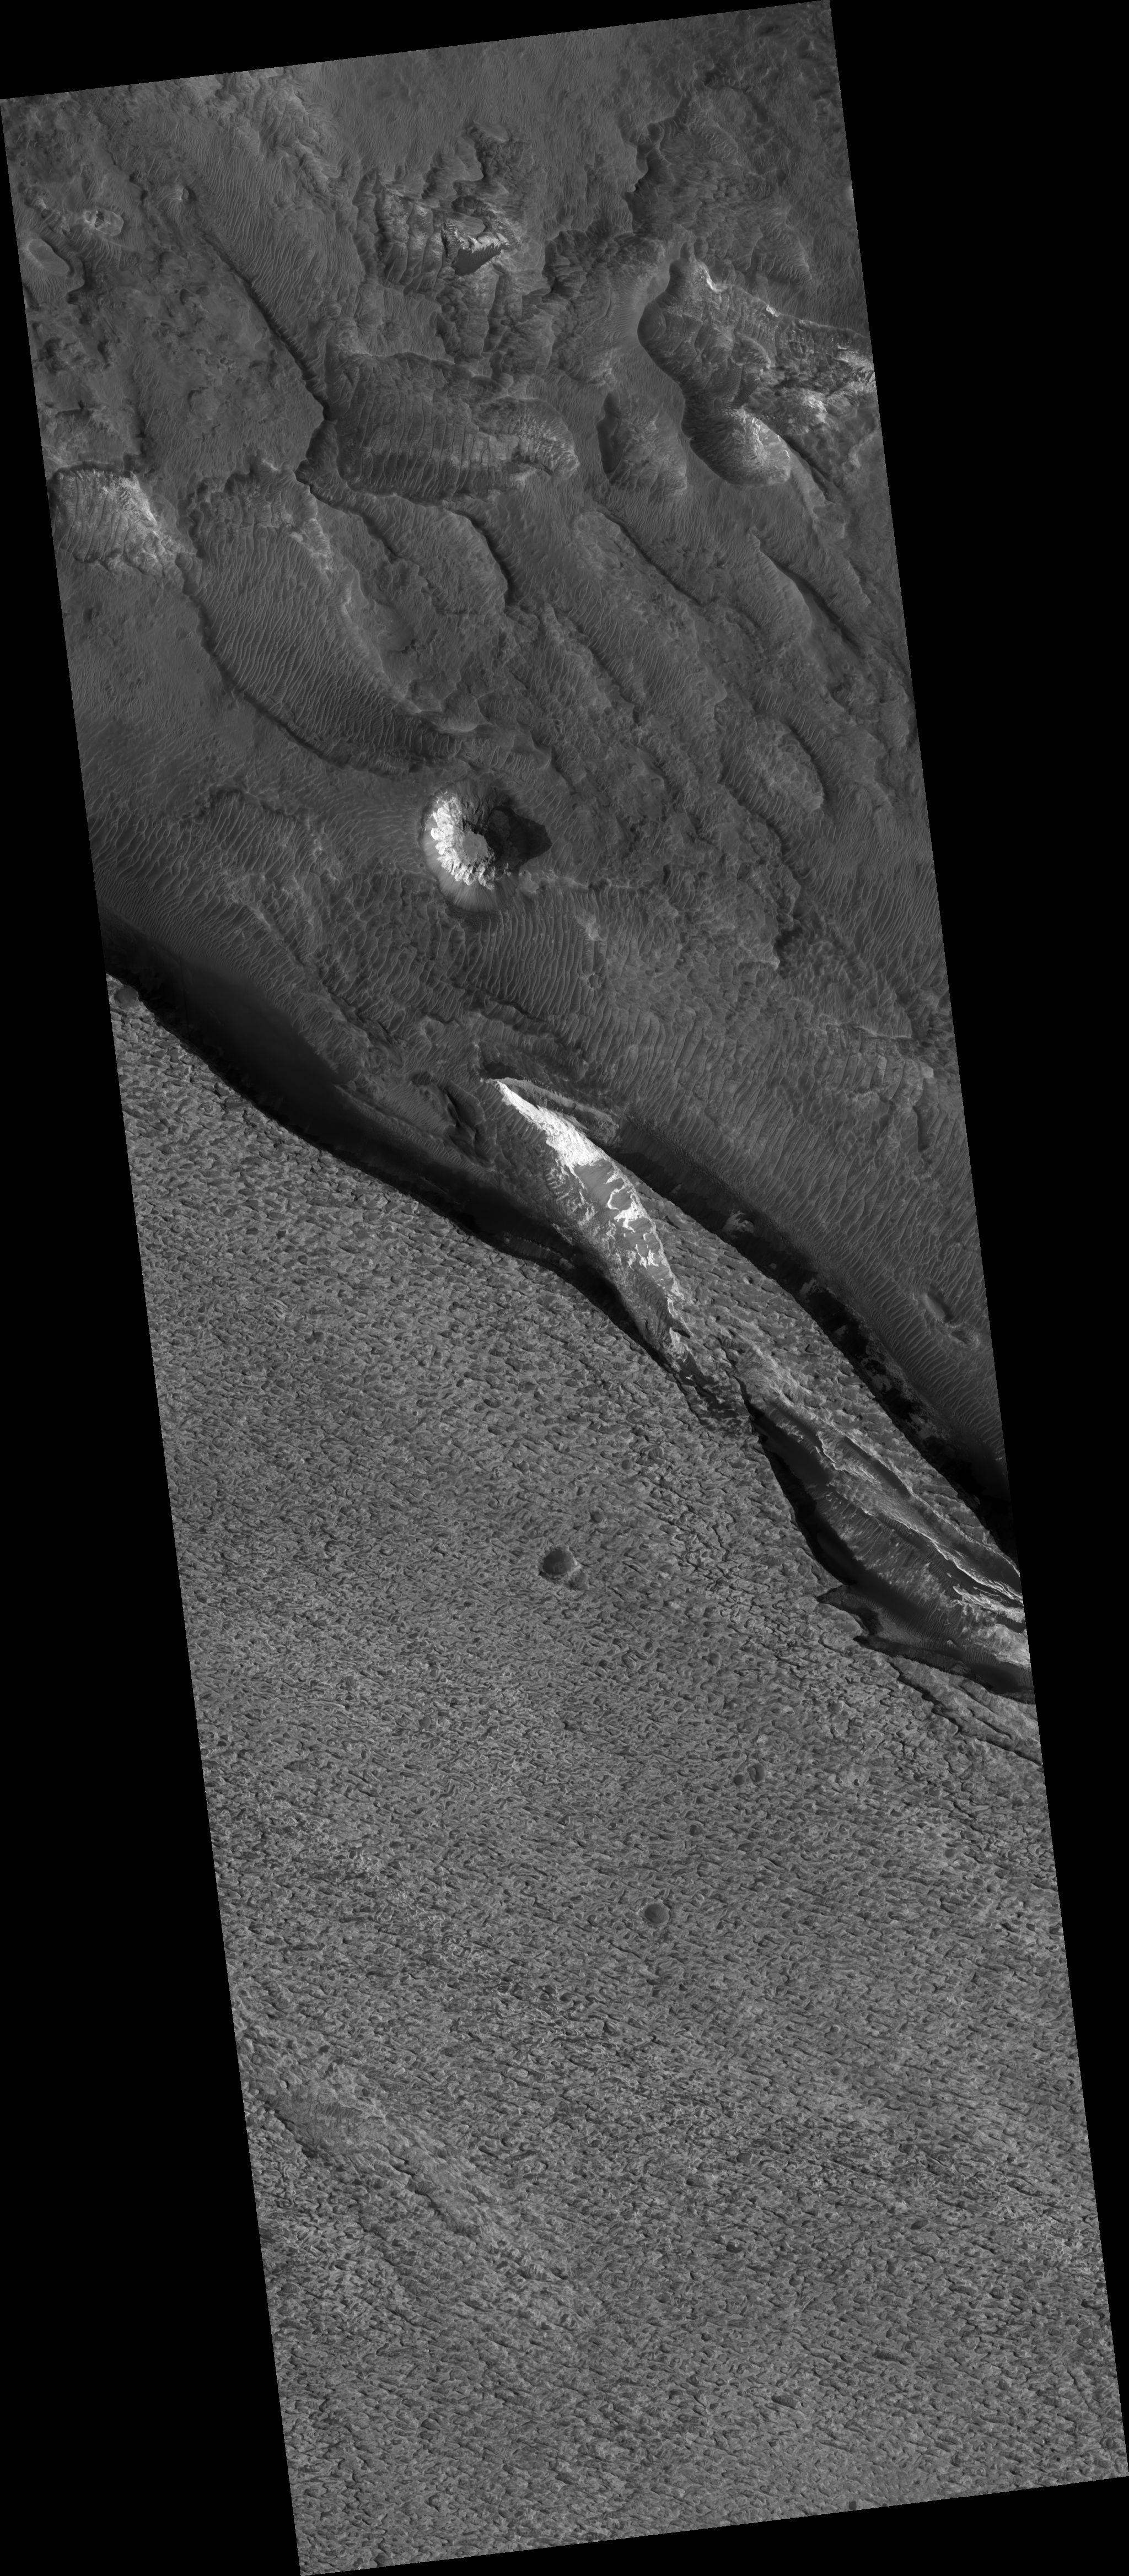

Aram Chaos Sediments

Aram Chaos appears to be a former impact crater. The terrain is disrupted, giving it a chaotic appearance (hence the name “chaos”). Scientists have postulated that a lake may have once existed inside the crater and sediments were laid down within the lake.

The mineral hematite (rich in iron) has been detected by orbiting spacecraft within Aram Chaos. Hematite has been identified in several other locations on Mars, including at the Mars Exploration Rover landing site in Meridiani Planum. The hematite at both Meridiani and Aram Chaos most likely formed by precipitation in water.

This HiRISE image (PSP_002839_1825) shows the light-toned sediments inside Aram Chaos that could have formed in a former lake. Unfortunately, dark debris now obscures much of this sediment, making it difficult to view and interpret the rocks. The light-toned layered deposit in the south (bottom) of the image is higher standing and has a pitted surface.

Circular structures with dark centers are likely to be impact craters that have been partly filled with dark debris, including sand. More irregular depressions appear to result from erosion of layered beds within the sediments. Wind could erode materials that are slightly weaker more quickly and produce the irregular topography seen along the surface of the deposit.

Observation Toolbox
Acquisition date: 3 March 2007
Local Mars time: 3:41 PM
Degrees latitude (centered): 2.7°
Degrees longitude (East): 339.3°
Range to target site: 272.3 km (170.2 miles)
Original image scale range: 27.2 cm/pixel (with 1 x 1 binning) so objects ~82 cm across are resolved
Map-projected scale: 25 cm/pixel and north is up
Map-projection: EQUIRECTANGULAR
Emission angle: 0.0°
Phase angle: 56.1°
Solar incidence angle: 56°, with the Sun about 34° above the horizon
Solar longitude: 194.9°, Northern Summer

NASA’s Jet Propulsion Laboratory, a division of the California Institute of Technology in Pasadena, manages the Mars Reconnaissance Orbiter for NASA’s Science Mission Directorate, Washington. Lockheed Martin Space Systems, Denver, is the prime contractor for the project and built the spacecraft. The High Resolution Imaging Science Experiment is operated by the University of Arizona, Tucson, and the instrument was built by Ball Aerospace and Technology Corp., Boulder, Colo.

Credit: NASA/JPL/Univ. of Arizona